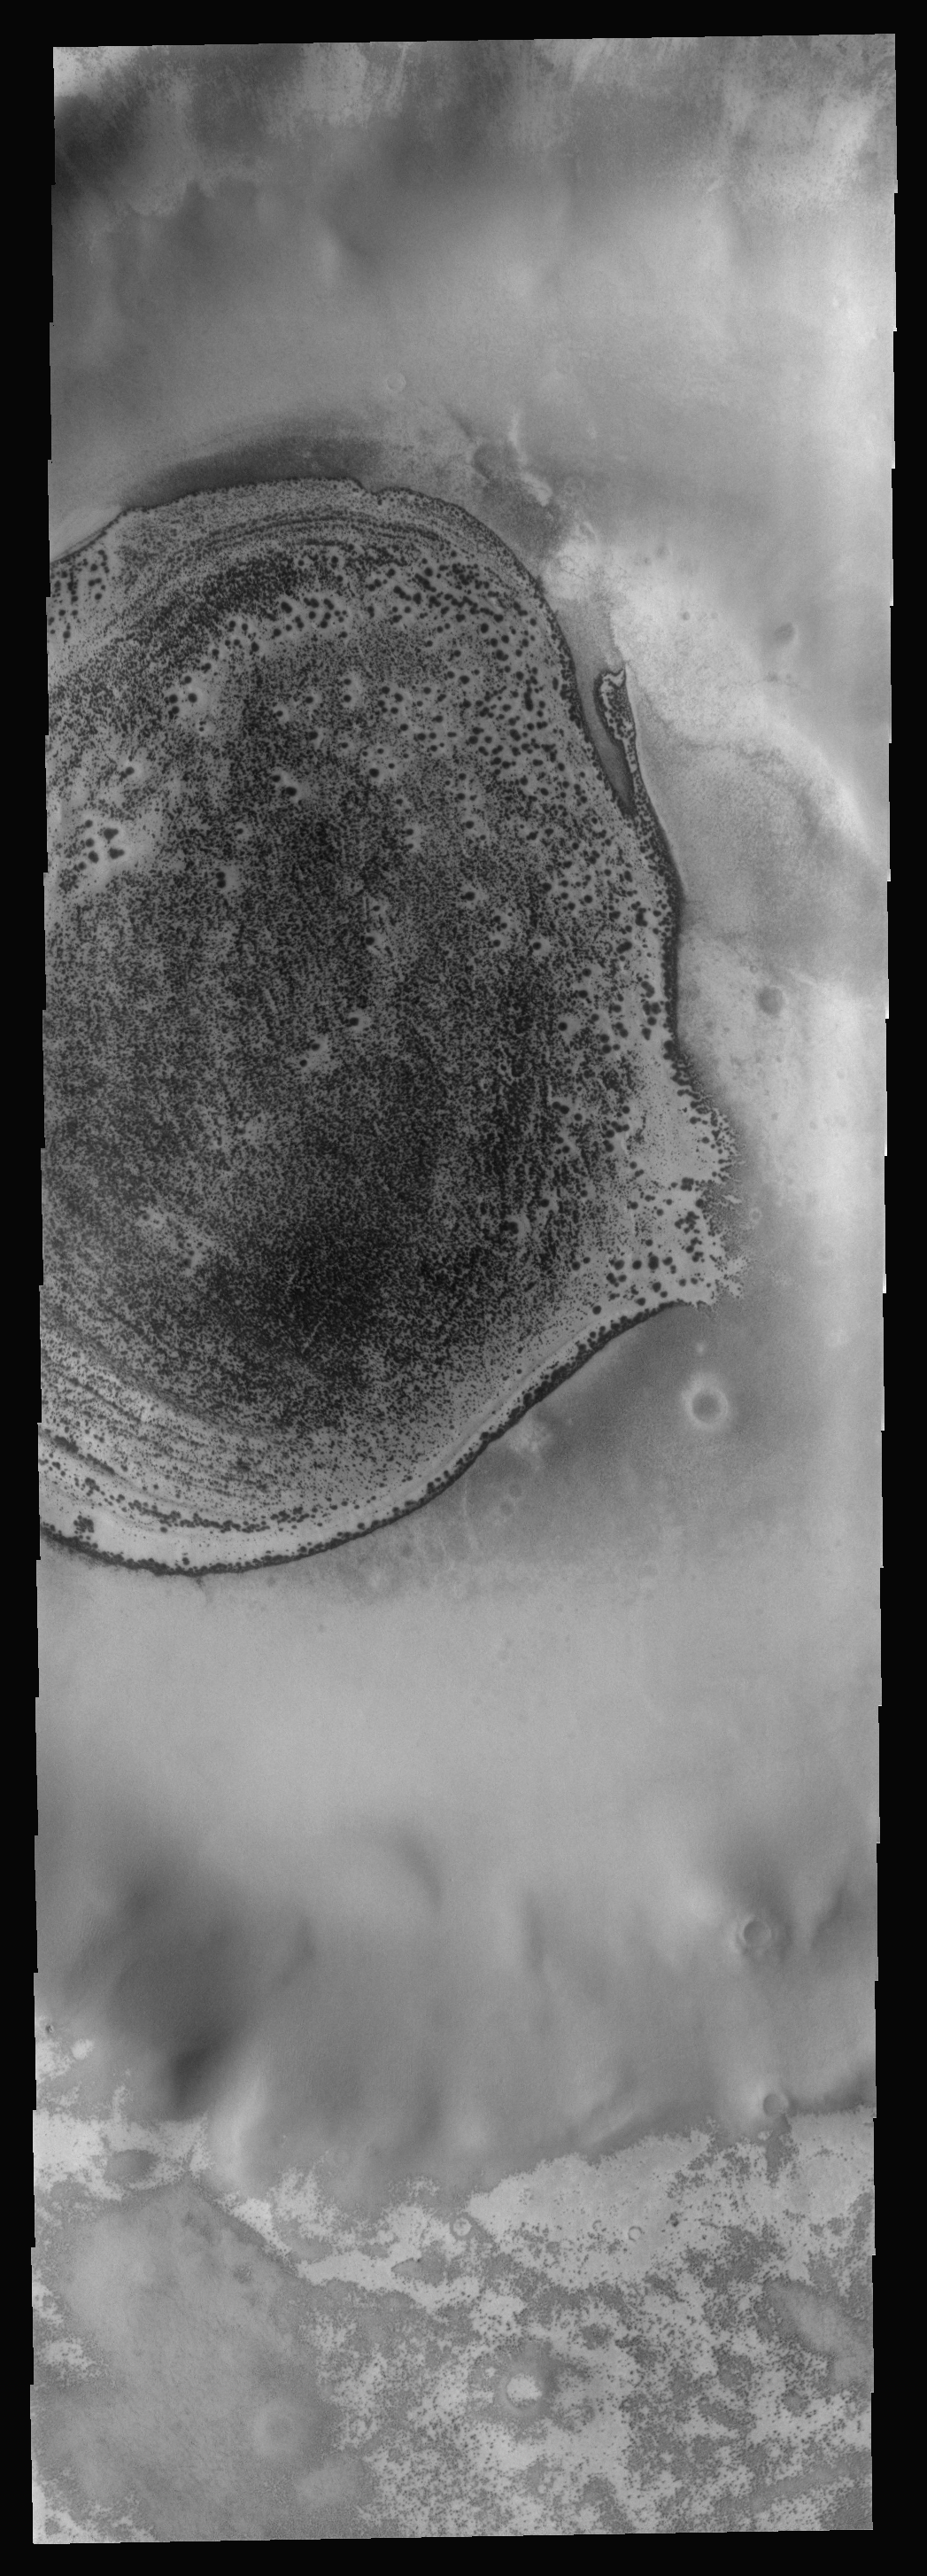

THEMIS ART #81

It looks like a flounder, or maybe a deep sea trigger fish. The sand deposit on the floor of this polar crater is still partially frost covered, with the margins mostly free of frost to create the fish-like outline.

Image information: VIS instrument. Latitude -73.9N, Longitude 234.8E. 17 meter/pixel resolution.

Please see the THEMIS Data Citation Note for details on crediting THEMIS images.

Note: this THEMIS visual image has not been radiometrically nor geometrically calibrated for this preliminary release. An empirical correction has been performed to remove instrumental effects. A linear shift has been applied in the cross-track and down-track direction to approximate spacecraft and planetary motion. Fully calibrated and geometrically projected images will be released through the Planetary Data System in accordance with Project policies at a later time.

NASA’s Jet Propulsion Laboratory manages the 2001 Mars Odyssey mission for NASA’s Office of Space Science, Washington, D.C. The Thermal Emission Imaging System (THEMIS) was developed by Arizona State University, Tempe, in collaboration with Raytheon Santa Barbara Remote Sensing. The THEMIS investigation is led by Dr. Philip Christensen at Arizona State University. Lockheed Martin Astronautics, Denver, is the prime contractor for the Odyssey project, and developed and built the orbiter. Mission operations are conducted jointly from Lockheed Martin and from JPL, a division of the California Institute of Technology in Pasadena.

Credit: NASA/JPL/ASU